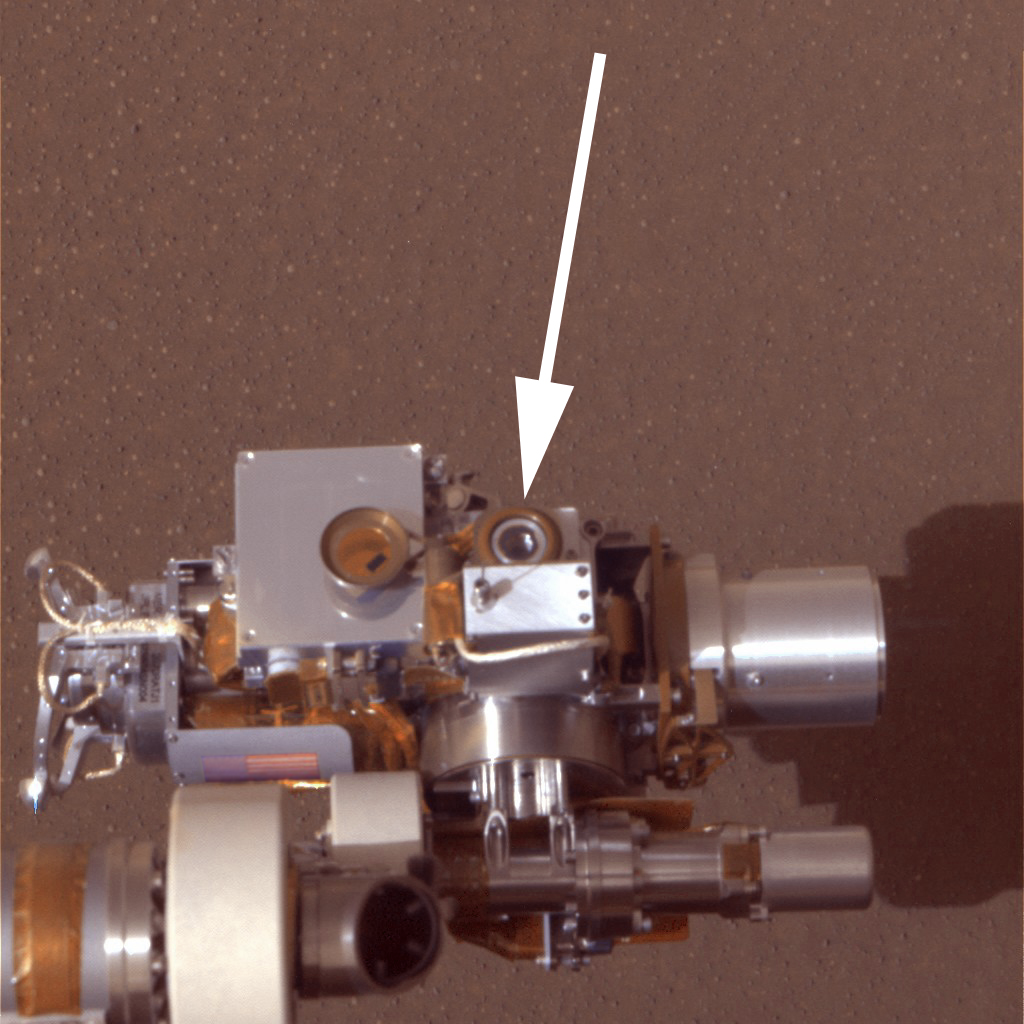

Martian Microscope

The microscopic imager (circular device in center) is in clear view above the surface at Meridiani Planum, Mars, in this approximate true-color image taken by the panoramic camera on the Mars Exploration Rover Opportunity. The image was taken on the 9th sol of the rover’s journey. The microscopic imager is located on the rover’s instrument deployment device, or arm. The arrow is pointing to the lens of the instrument. Note the dust cover, which flips out to the left of the lens, is open. This approximated color image was created using the camera’s violet and infrared filters as blue and red.

Credit: NASA/JPL/Cornell/Texas A&M